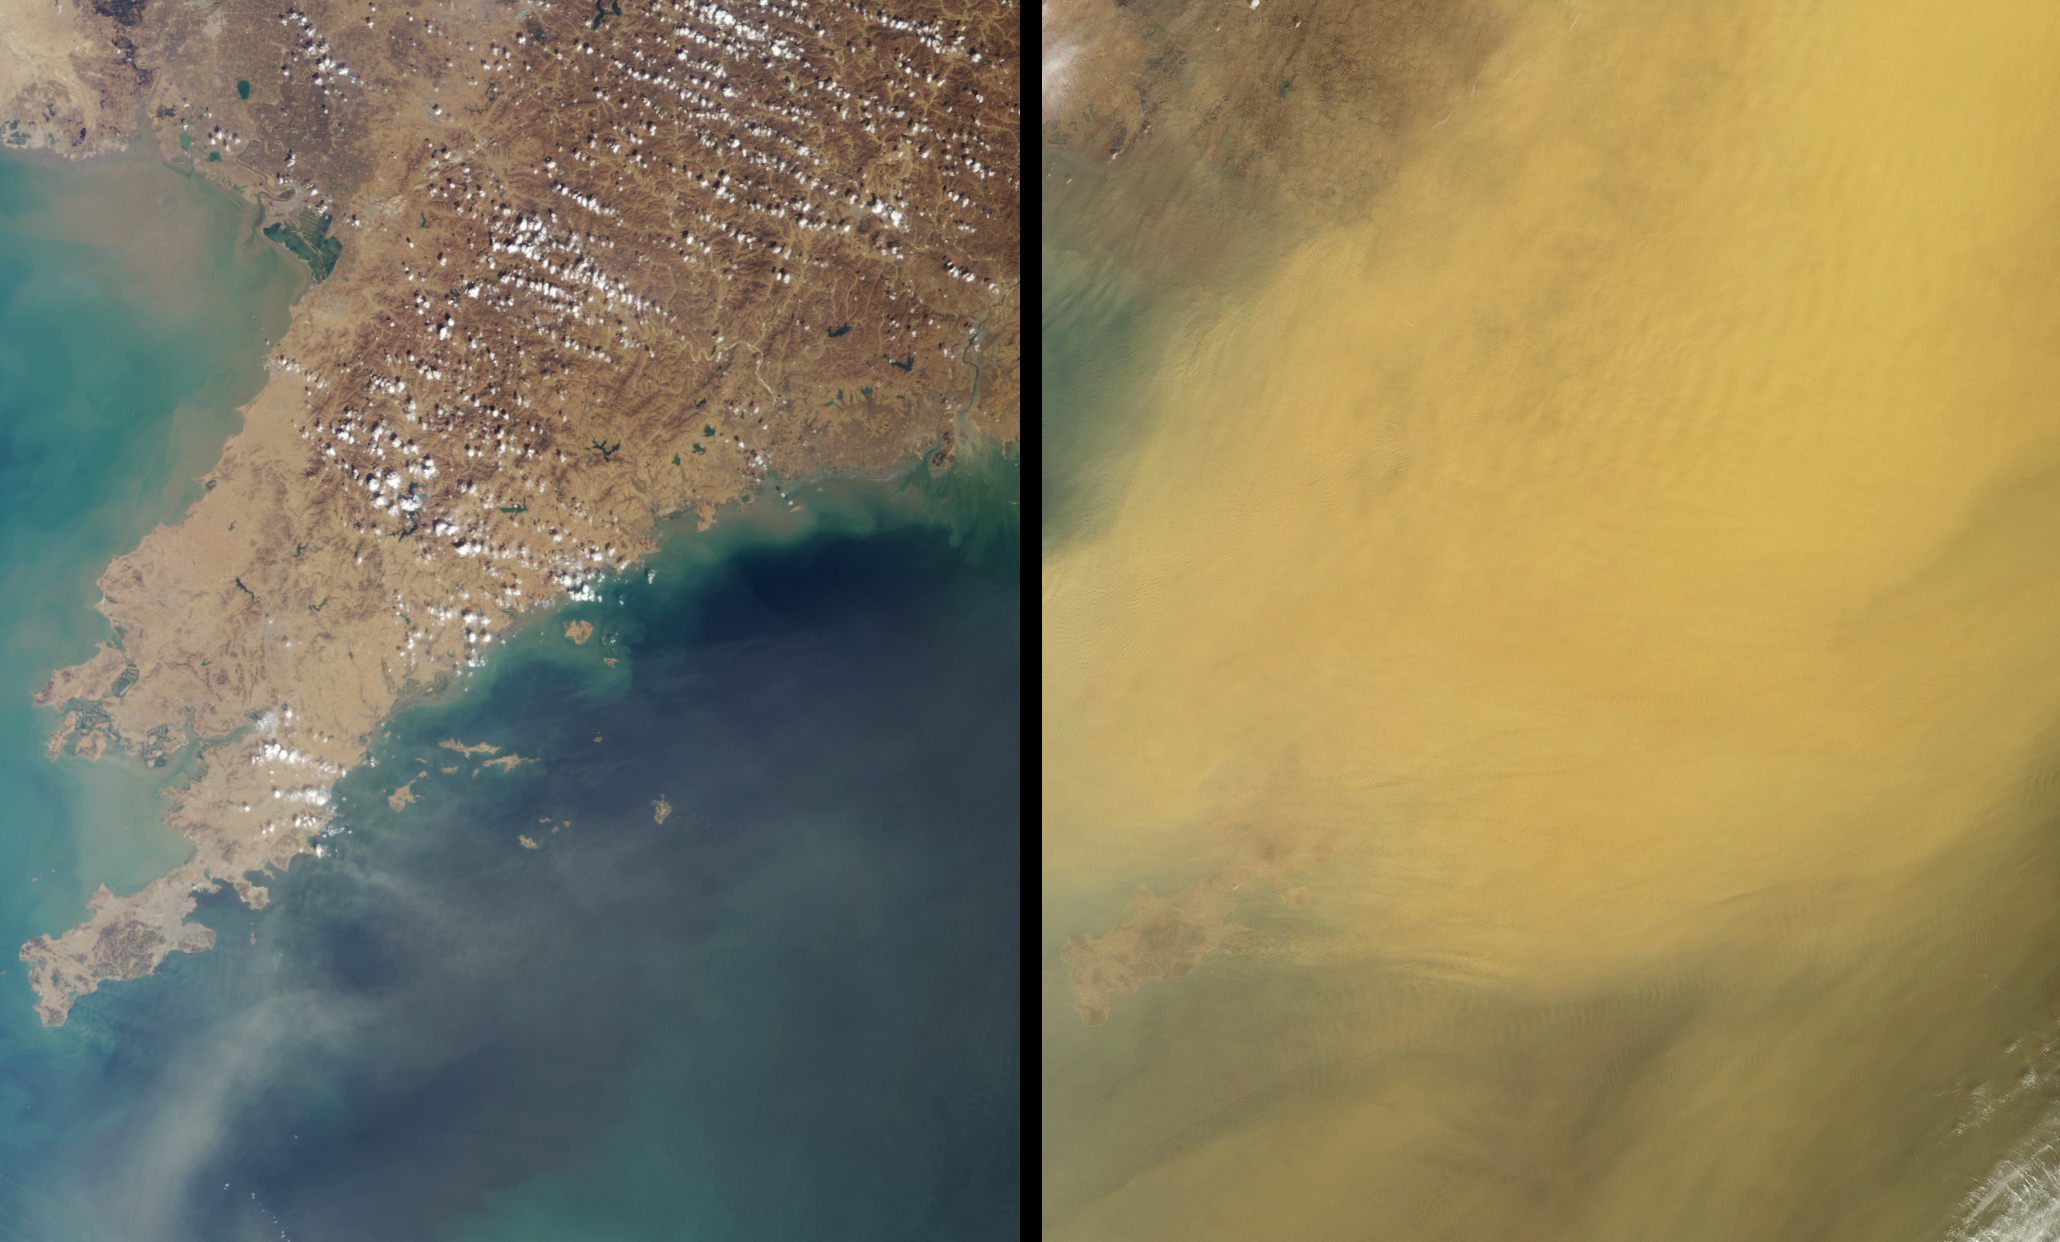

Dust Obscures Liaoning Province, China

This pair of Multi-angle Imaging SpectroRadiometer images, acquired 16 days apart, covers the Liaoning region of China and parts of northern and western Korea. They contrast a relatively clear day (March 23, 2002) with one in which the skies were extremely dusty (April 8, 2002). In the later view (right-hand image), the dust obscures most of the surface, although the Liaodong peninsula extending between the Bo Hai Sea and Korea Bay is faintly visible at the lower left. Wave features are apparent within the dust layer.

Storms such as this transport mineral dust from the deserts of China and Mongolia over great distances, and pollution from agriculture, industry and power generation is also carried aloft. Thick clouds of dust block substantial amounts of incoming sunlight, which in turn can influence marine phytoplankton production and have a cooling effect on regional climates. Small dust particles can remain airborne for many thousands of kilometers, and the National Oceanic and Atmospheric Administration detected dust from the 2002 Asian storms as far away as Colorado (http://www.noaanews.noaa.gov/stories/s885.htm).

These natural color views were acquired by MISR’s nadir camera, during Terra orbits 12025 and 12258. Each image represents an area of about 280 kilometers x 342 kilometers.

Credit: NASA/GSFC/LaRC/JPL, MISR Team